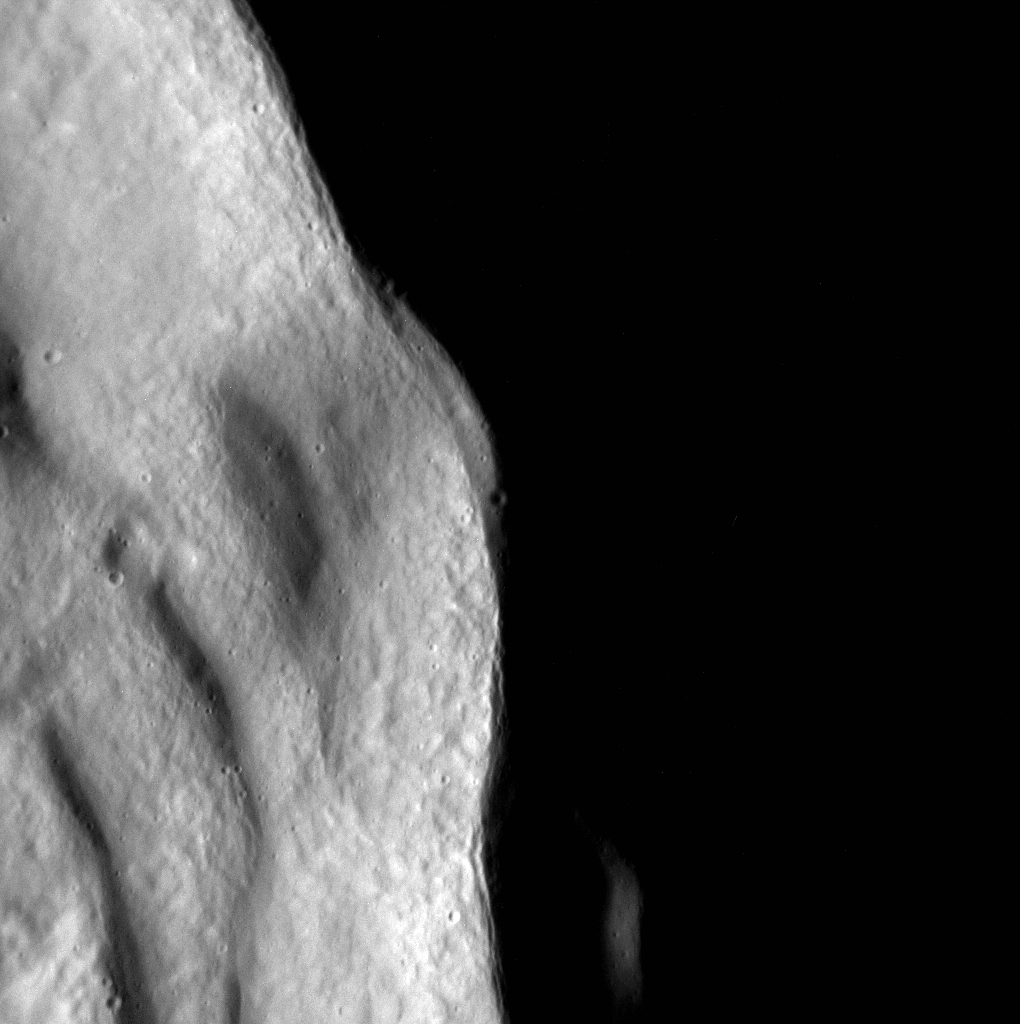

Sunlit Terraces

The exterior of this unnamed crater is in shadow, while the inner wall and terraces bask in the sunshine. Terraces form just after the crater has been excavated, when oversteepened slopes slump back down.

This image was acquired as part of the MDIS low-altitude imaging campaign. During MESSENGER’s second extended mission, the spacecraft makes a progressively closer approach to Mercury’s surface than at any previous point in the mission, enabling the acquisition of high-spatial-resolution data. For spacecraft altitudes below 350 kilometers, NAC images are acquired with pixel scales ranging from 20 meters to as little as 2 meters.

Date acquired: January 23, 2015
Image Mission Elapsed Time (MET): 64352478
Image ID: 7849599
Instrument: Narrow Angle Camera (NAC) of the Mercury Dual Imaging System (MDIS)
Center Latitude: 31.48°
Center Longitude: 81.89° E
Resolution: 6 meters/pixel
Scale: This scene is approximately 6.3 km (3.9 miles) from top to bottom
Incidence Angle: 82.6°
Emission Angle: 0.1°
Phase Angle: 82.7°

The MESSENGER spacecraft is the first ever to orbit the planet Mercury, and the spacecraft’s seven scientific instruments and radio science investigation are unraveling the history and evolution of the Solar System’s innermost planet. During the first two years of orbital operations, MESSENGER acquired over 150,000 images and extensive other data sets. MESSENGER is capable of continuing orbital operations until early 2015.

For information regarding the use of images, see the MESSENGER image use policy.

Credit: NASA/Johns Hopkins University Applied Physics Laboratory/Carnegie Institution of Washington